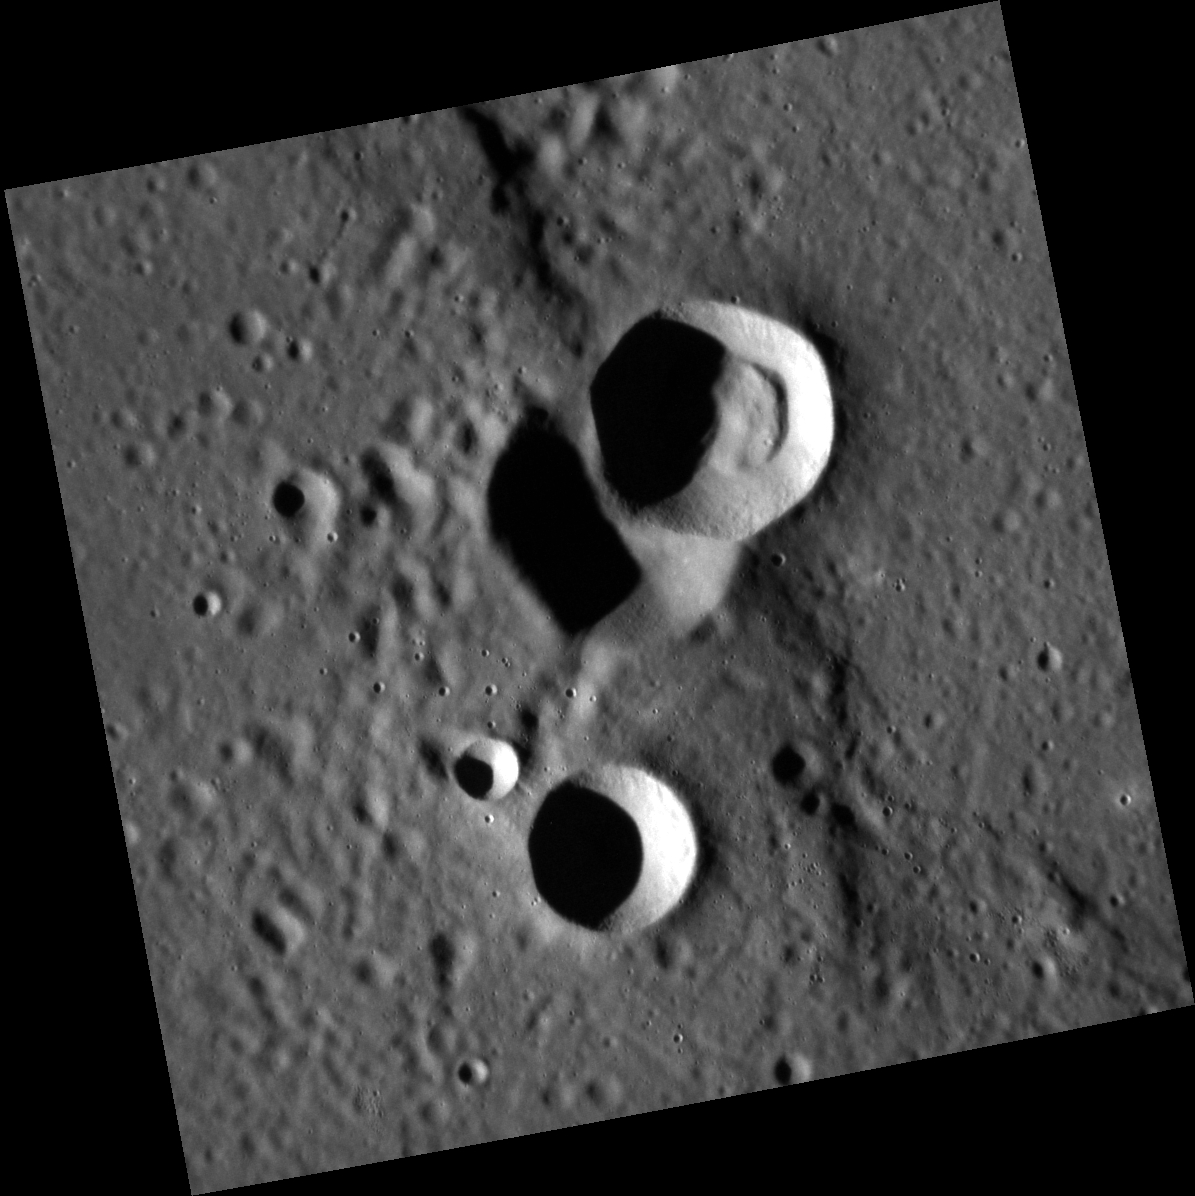

Blasting Away

Located in Copland crater, this image consists of three small unnamed impact craters and a contractional ridge that was partly destroyed by the two superimposed impact craters at the center. At one point extensive volcanic eruptions took place within Copland, forming a smooth surface. As the lava cooled it contracted, causing fractures and ridges to form. Images such as this give scientists a better understanding of the processes that accompany flood volcanism on Mercury and other planetary bodies.

This image was acquired as a high-resolution targeted observation. Targeted observations are images of a small area on Mercury’s surface at resolutions much higher than the 200-meter/pixel morphology base map. It is not possible to cover all of Mercury’s surface at this high resolution, but typically several areas of high scientific interest are imaged in this mode each week.

Date acquired: September 13, 2011
Image Mission Elapsed Time (MET): 224423780
Image ID: 755249
Instrument: Narrow Angle Camera (NAC) of the Mercury Dual Imaging System (MDIS)
Center Latitude: 38.00°
Center Longitude: 72.66° E
Resolution: 35 meters/pixel
Scale: The largest crater is about 9 km (5.5 mi.) in diameter.
Incidence Angle: 75.9°
Emission Angle: 0.2°
Phase Angle: 75.7°

The MESSENGER spacecraft is the first ever to orbit the planet Mercury, and the spacecraft’s seven scientific instruments and radio science investigation are unraveling the history and evolution of the Solar System’s innermost planet. MESSENGER acquired over 150,000 images and extensive other data sets. MESSENGER is capable of continuing orbital operations until early 2015.

For information regarding the use of images, see the MESSENGER image use policy.

Credit: NASA/Johns Hopkins University Applied Physics Laboratory/Carnegie Institution of Washington